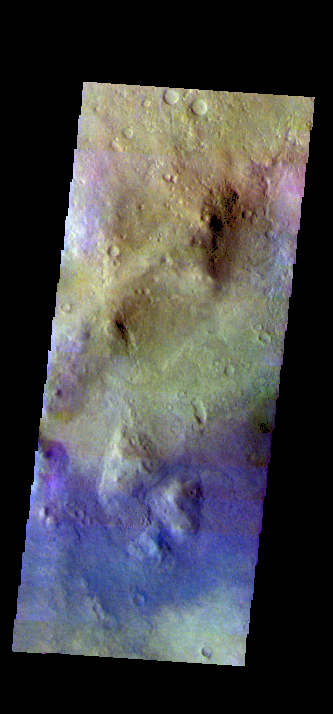

Noachis Terra Crater – False Color

The THEMIS VIS camera contains 5 filters. The data from different filters can be combined in multiple ways to create a false color image. These false color images may reveal subtle variations of the surface not easily identified in a single band image. Today’s false color image shows the floor of an unnamed crater in Noachis Terra.

Credit: NASA/JPL-Caltech/ASU